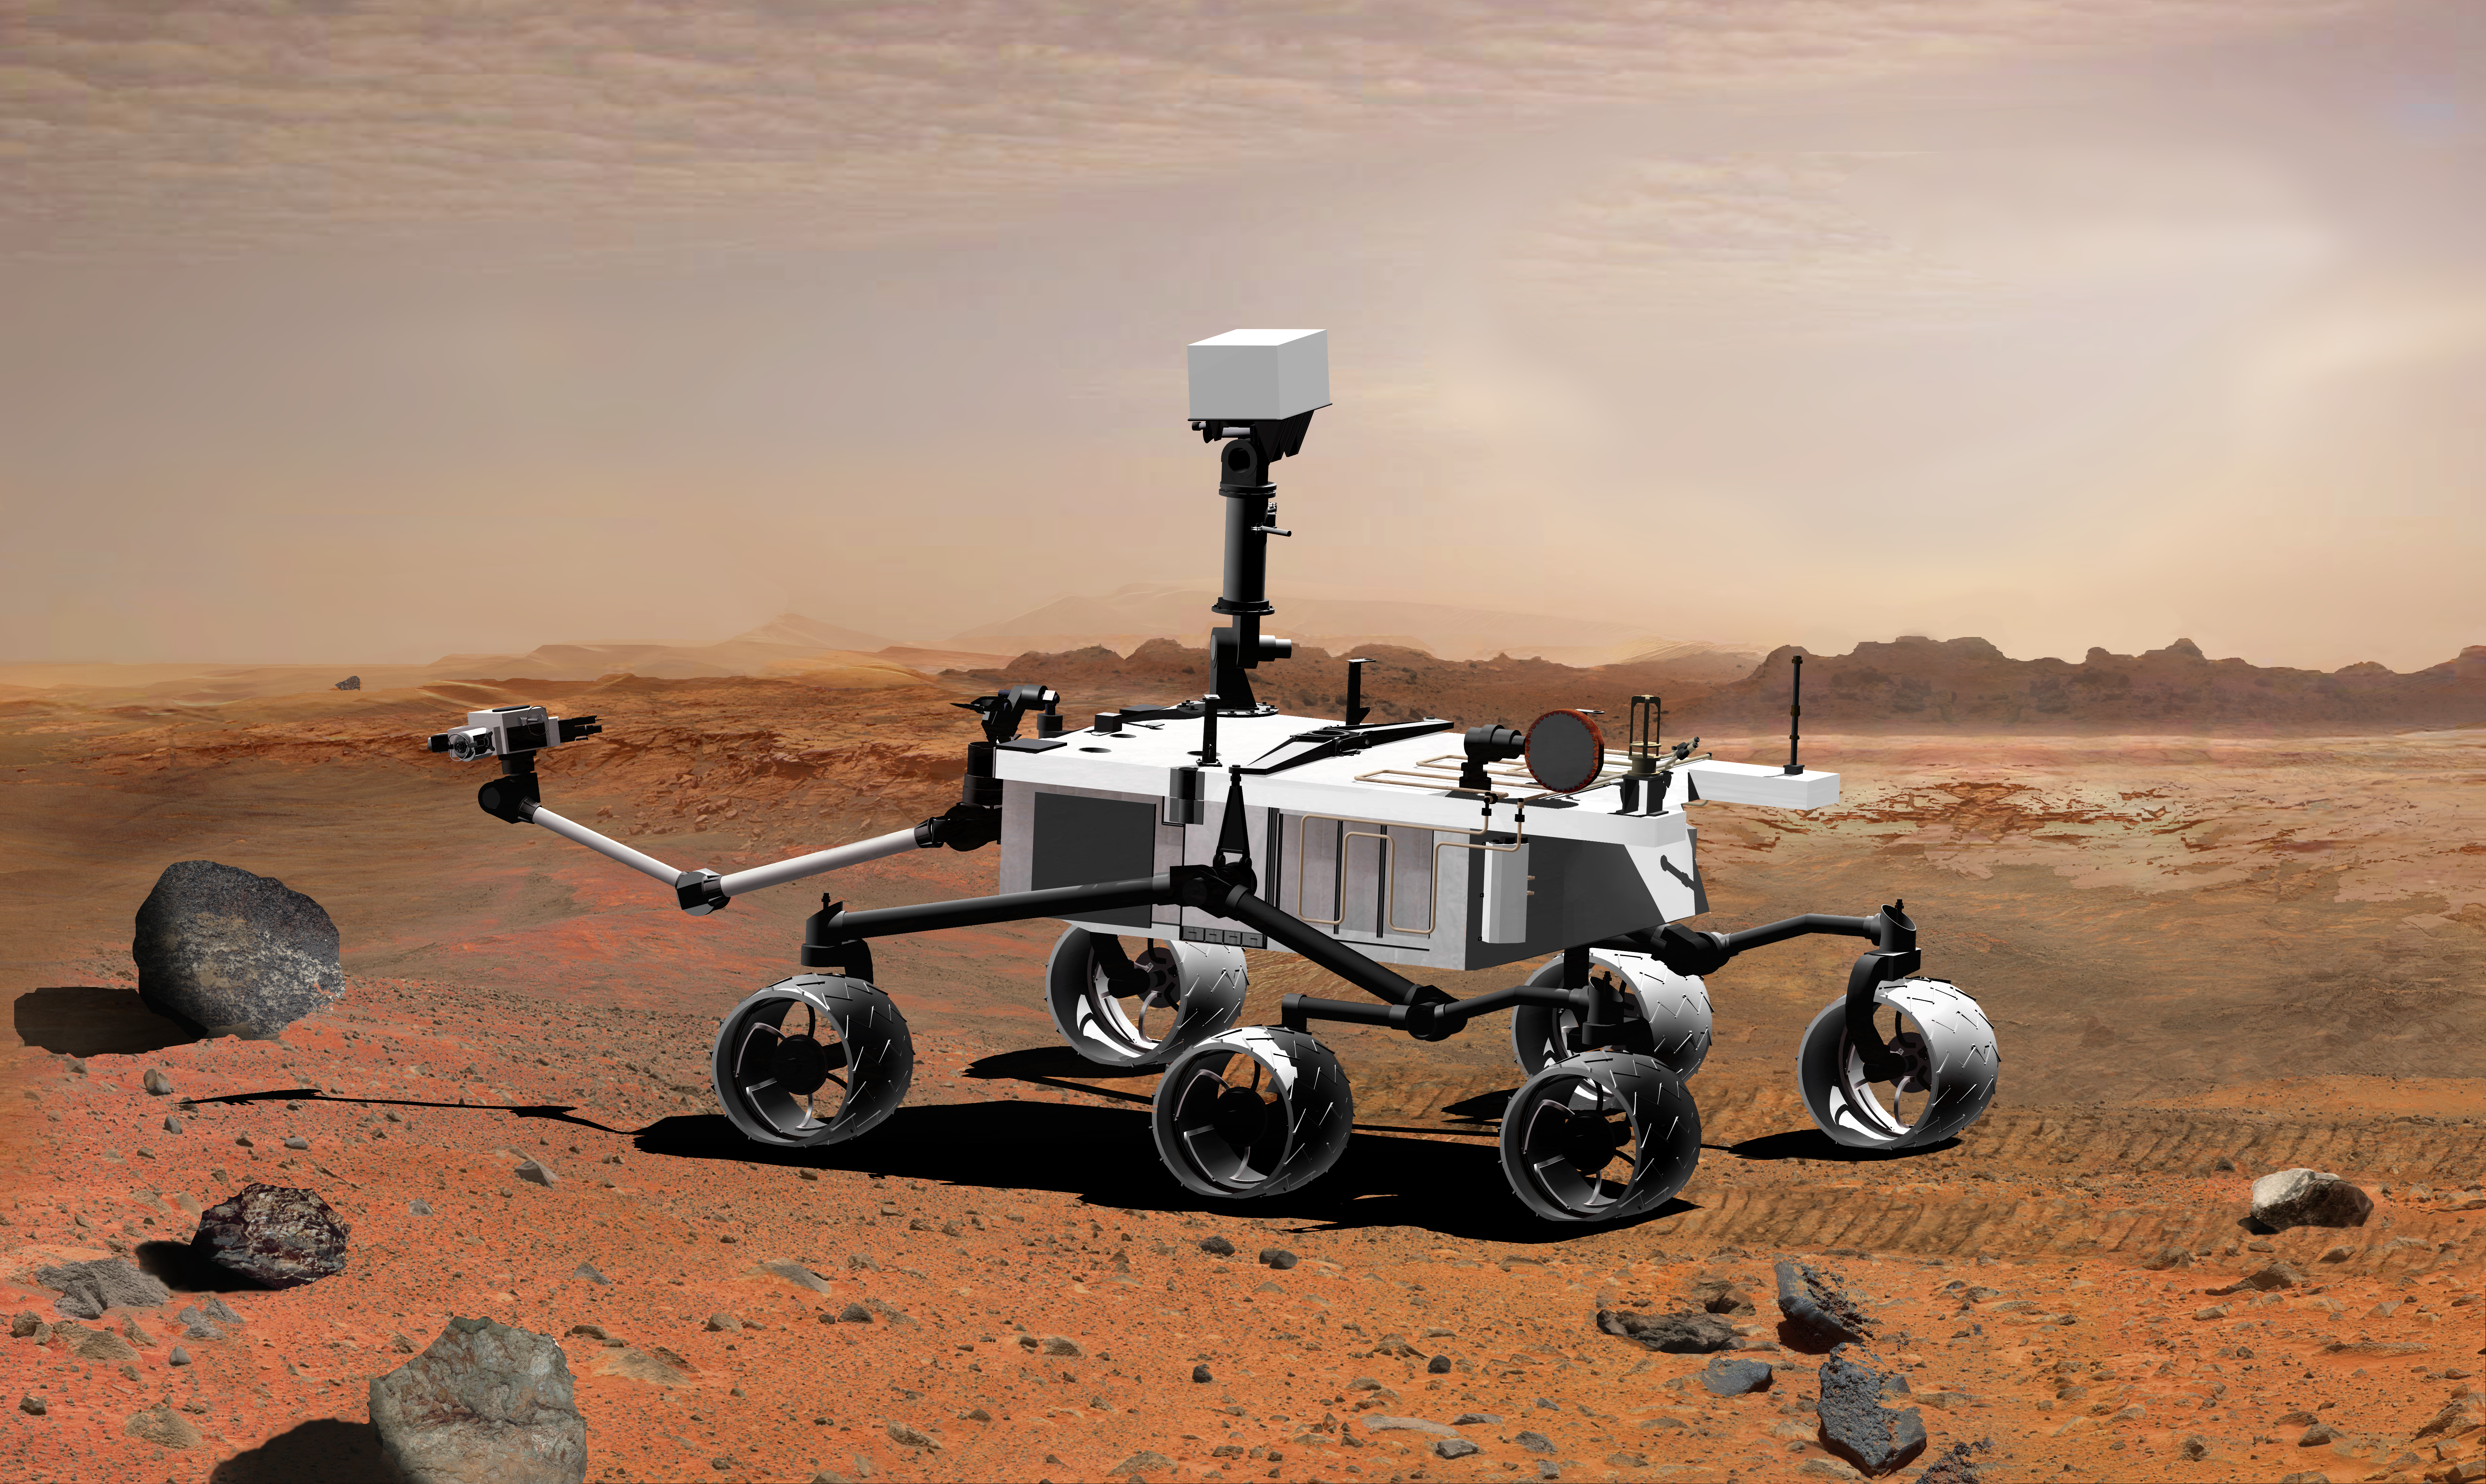

Mars Science Laboratory with Arm Extended, Artist’s Concept

NASA’s Mars Science Laboratory, a mobile robot for investigating Mars’ past or present ability to sustain microbial life, is in development for a launch opportunity in 2011 (previously 2009). This picture is an artist’s concept portraying what the advanced rover would look like in Martian terrain, from a side aft angle.

The arm extending from the front of the rover is designed both to position some of the rover’s instruments onto selected rocks or soil targets and also to collect samples for analysis by other instruments. Near the base of the arm is a sample preparation and handling system designed to grind samples, such as rock cores or small pebbles, and distribute the material to analytical instruments.

The mast, rising to about 2.1 meters (6.9 feet) above ground level, supports two remote-sensing instruments: the Mast Camera for stereo color viewing of surrounding terrain and material collected by the arm, and the ChemCam for analyzing the types of atoms in material that laser pulses have vaporized from rocks or soil targets up to about 9 meters (30 feet) away.

Credit: NASA/JPL-Caltech